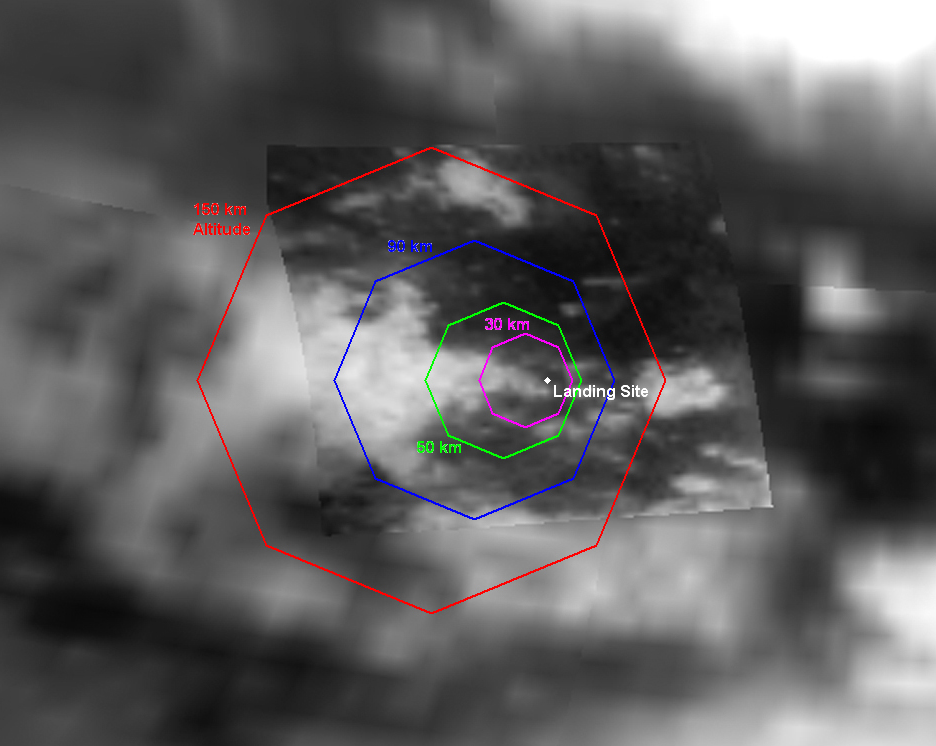

Expected Footprints of 36-Image Panoramas from Huygens Camera

Figure 1

This map of a portion of the surface of Saturn’s moon Titan shows predictions for the areas that will be covered by selected combinations of images anticipated from the camera on the Huygens probe as it descends through Titan’s atmosphere on Jan. 14, 2005. The map is made from data acquired by the visual and infrared mapping spectrometer aboard the Cassini orbiter during the orbiter’s flyby of Titan in October 2004. Cassini released the Huygens probe in December 2004.

The octagons indicate anticipated fields of view of panoramic mosaics of images taken by Huygens’ descent imager and spectral radiometer instrument as the probe reaches certain altitudes during its descent. This map shows the footprints for mosaics to be assembled from 36 individual images at each altitude, with the field of view cut off at 75 degrees from straight down although the actual images will extend all the way to the hazy horizon. Each mosaic made this way will be about 1,300 by 1,300 pixels.

The largest octagon (in red) is about 1,120 kilometers (696 miles) across and represents the field of view for the mosaic of images taken at an altitude of 150 kilometers (93 miles). From that height, individual pixels in the center of the image will be about 150 meters (492 feet) across, though haze between the ground and the camera at that height will likely degrade the resolution in those images. The progressively smaller octagons are the anticipated fields of view from altitudes of 90 kilometers (60 miles), 50 kilometers (30 miles) and 30 kilometers (19 miles). In all, the camera is expected to acquire panoramic mosaics at a total of 20 different altitudes from 150 kilometers (93 miles) down to about 3 kilometers (2 miles). The pixel size in the mosaic from 3 kilometers high will be about 3 meters (10 feet) across. In addition, the camera is expected to obtain individual images down to an altitude of about 200 meters (656 feet) with pixel size as small as 20 centimeters (8 inches).

The location of the anticipated landing site is based on modeling of Titan’s winds, and the actual landing site will be different if the actual winds experienced by Huygens during descent differ from this model.

The Cassini-Huygens mission is a cooperative project of NASA, the European Space Agency and the Italian Space Agency. The Jet Propulsion Laboratory, a division of the California Institute of Technology in Pasadena, manages the Cassini-Huygens mission for NASA’s Science Mission Directorate, Washington. The Cassini orbiter and its two onboard cameras were designed, developed and assembled at JPL. The visible and infrared mapping spectrometer team is based at the University of Arizona, Tucson.

Credit: NASA/JPL/University of Arizona/USGS